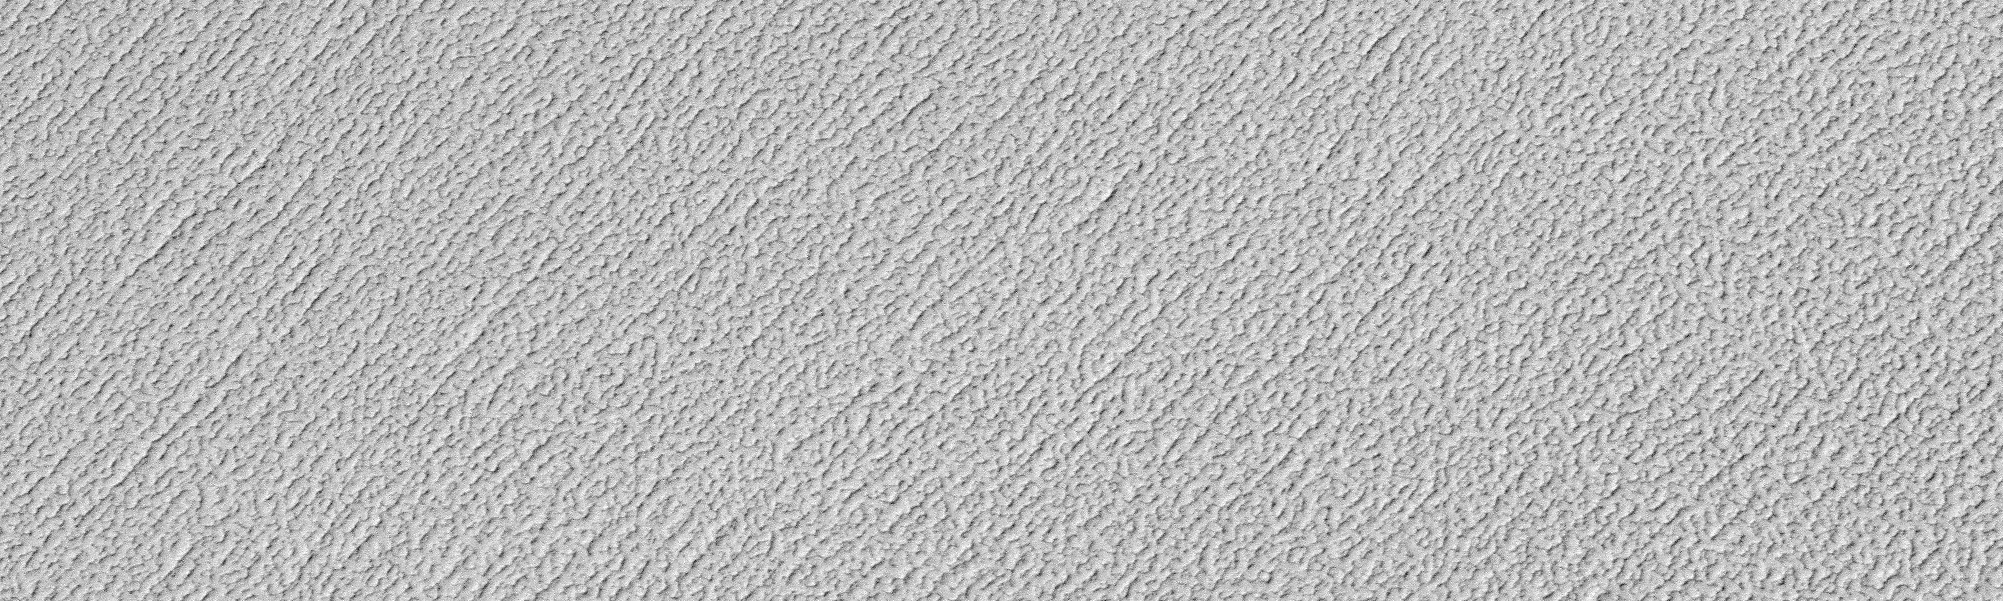

North Polar Ice Cap Surface

On Mars, Northern Hemisphere Summer (and Southern Hemisphere Winter) began on December 16, 2000. In this December holiday season, many children across the U.S. and elsewhere are perhaps anticipating an annual visit from a generous and jolly red-suited soul from the Earth’s North Pole. As the December holidays were approaching, the Mars Global Surveyor (MGS) Mars Orbiter Camera (MOC) was busy acquiring new views of the region around the martian north pole. The three best views obtained this month are shown here. The top (A) and bottom (C) views show many layers exposed and eroded into the form of ridges and troughs on shallow slopes within the martian north polar cap. The middle (B) view is a picture of the rugged, eroded polar ice cap surface itself. The layers are believed to have formed over tens to hundreds of thousands of years by deposition of dust and ice each cold martian winter. These surfaces today all appear to have been eroded. The brightest material in each image is frost–temperatures at this time of year indicate that the frost is composed of frozen water. In winter, temperatures can be cold enough to freeze carbon dioxide, as well.

Credit: NASA/JPL/MSSS